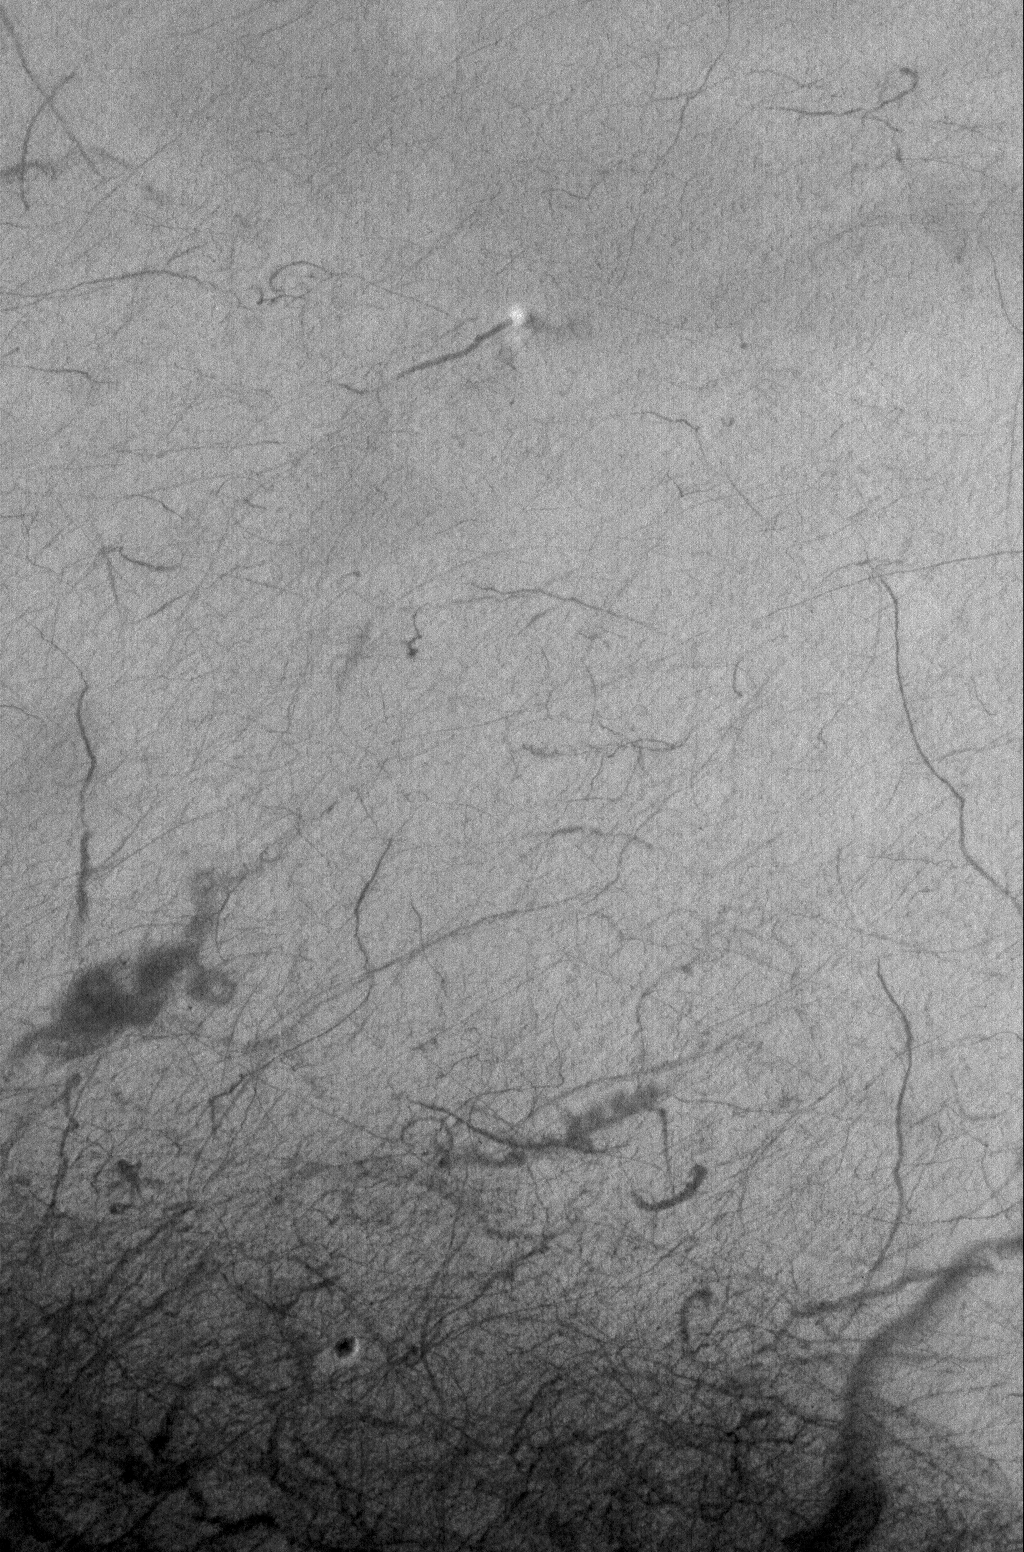

Caught in the Act

5 September 2005
This Mars Global Surveyor (MGS) Mars Orbiter Camera (MOC) image shows a dust devil caught in the act of creating a dark streak on the floor of the large, south mid-latitude crater, Mendel. Dozens of other dark streaks mark the paths of earlier dust devils. Dust devil streaks at southern middle and high latitudes are seasonal features; they are erased each winter by thin deposits of dust and frost, and they are re-created each spring and summer by new dust devils.

Location near: 58.9°S, 199.4°W
Image width: width: ~3 km (~1.9 mi)
Illumination from: upper left
Season: Southern Spring

Credit: NASA/JPL/Malin Space Science Systems